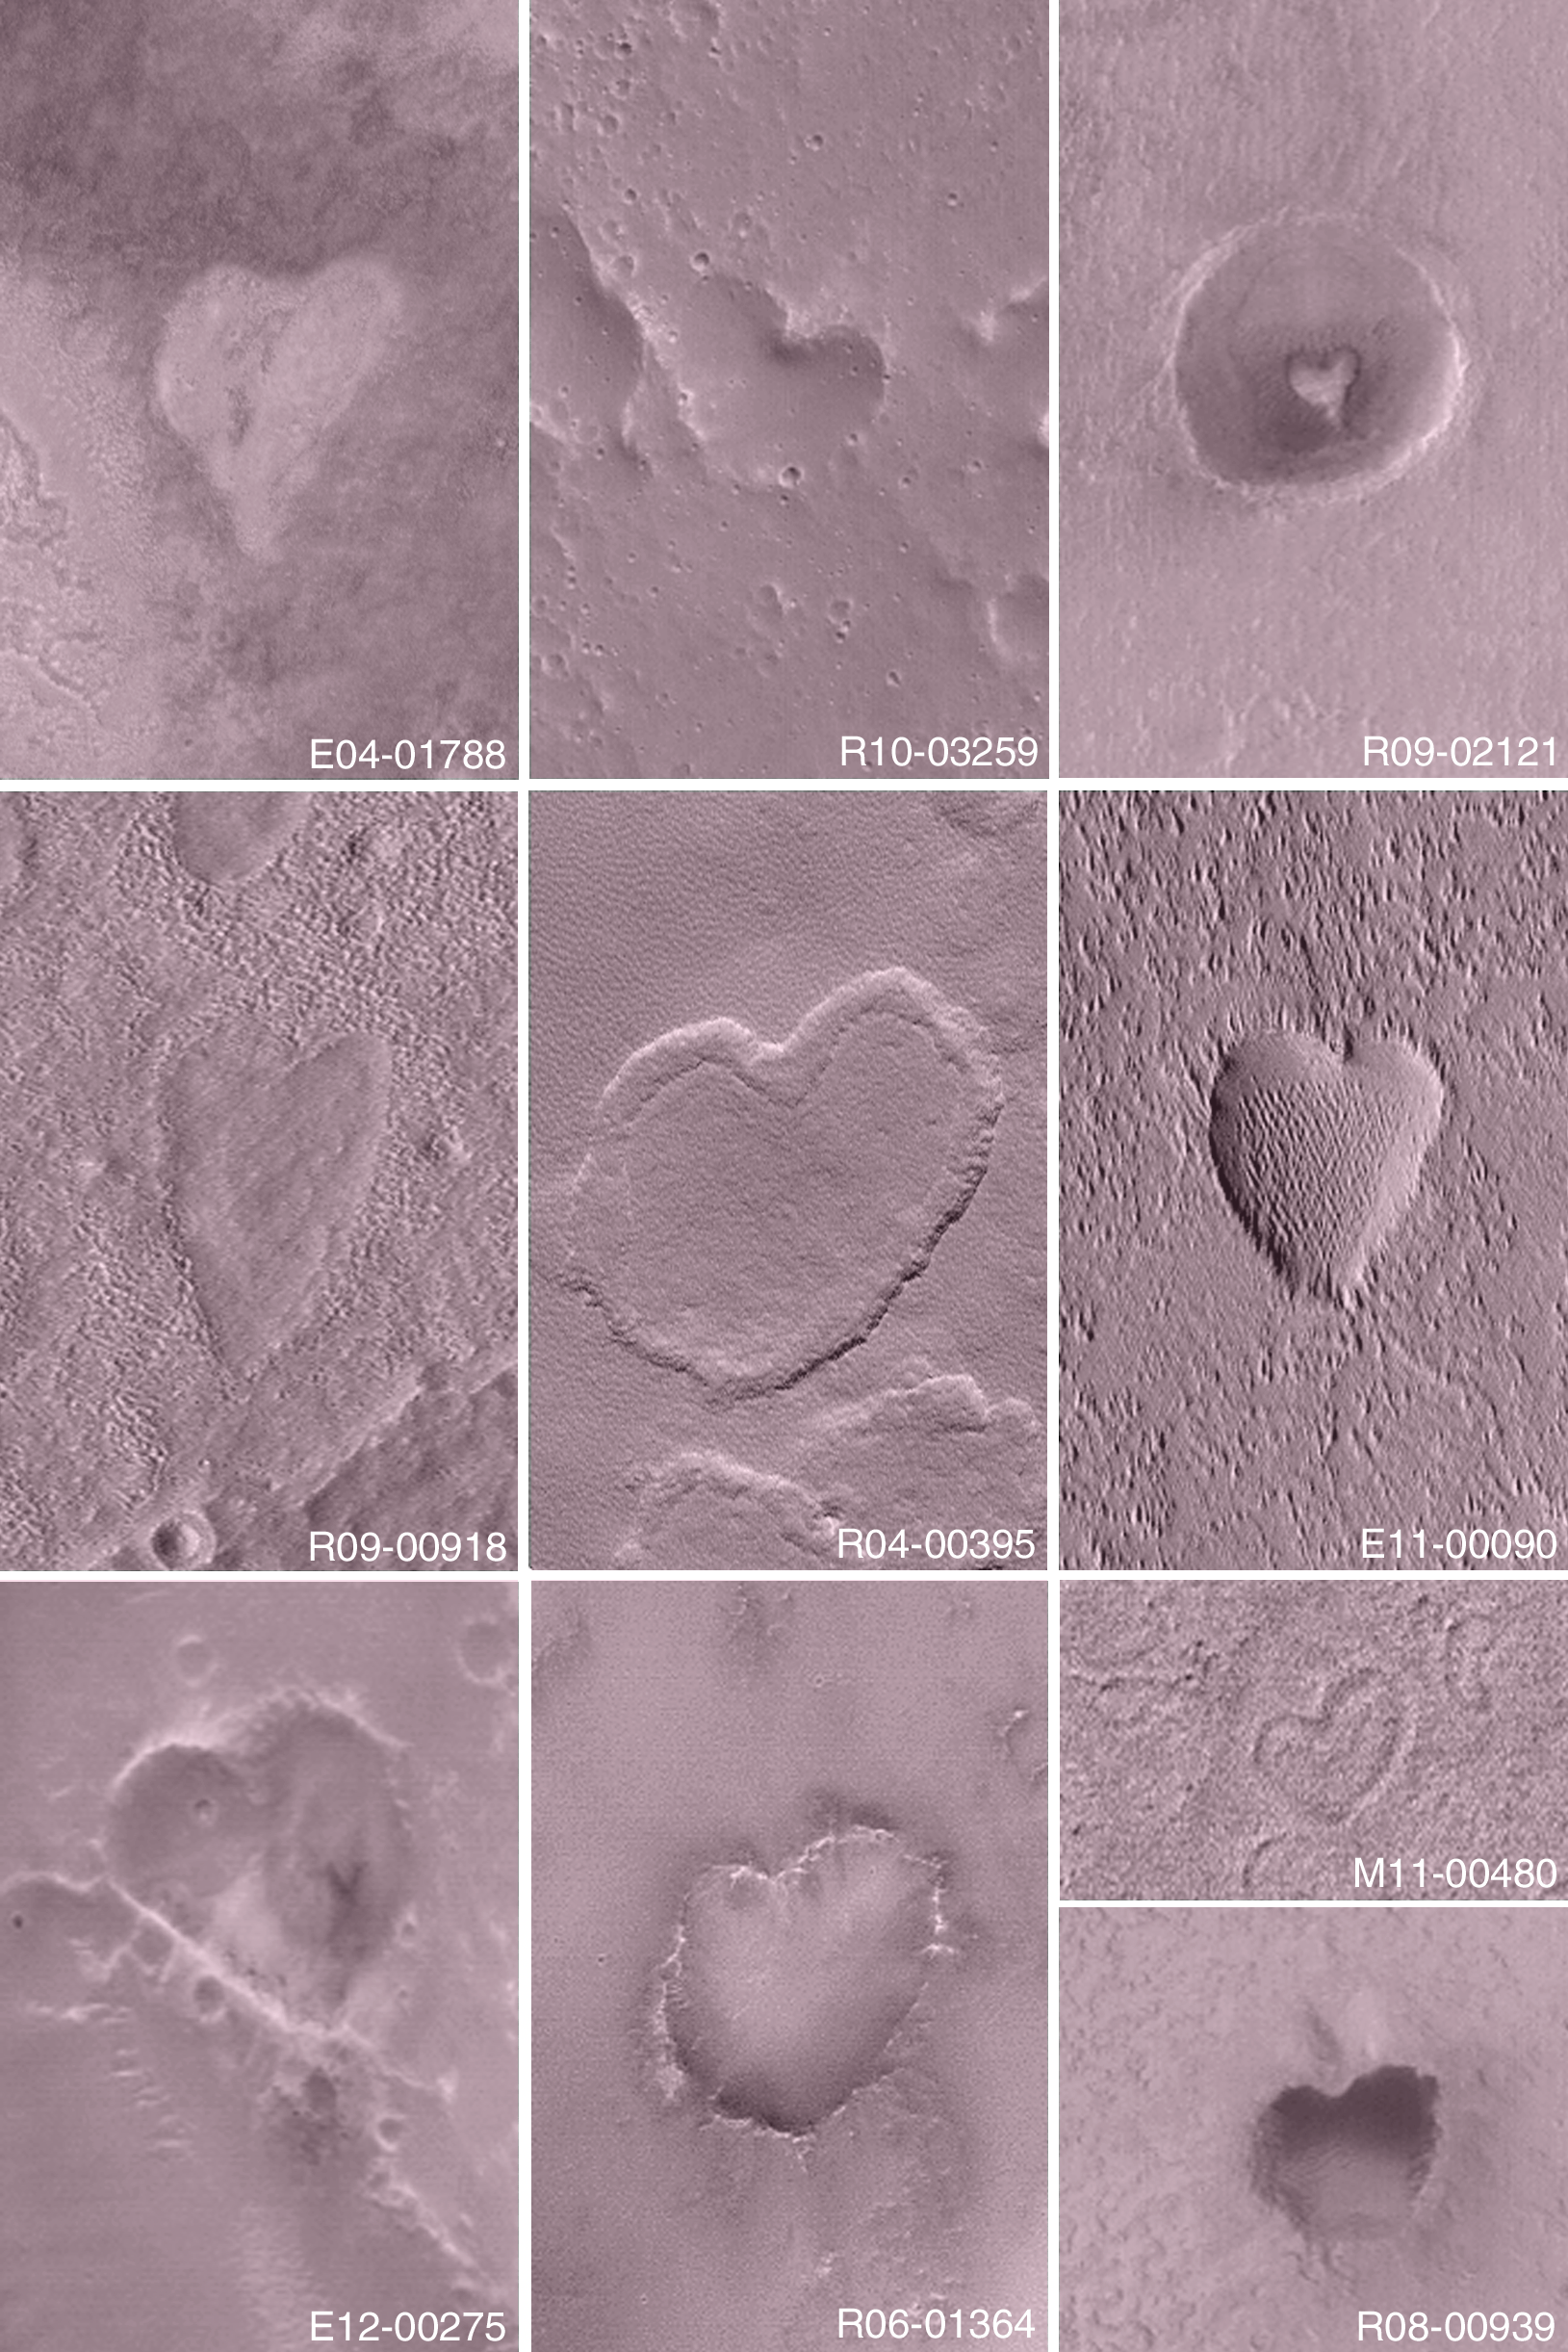

Happy Valentine’s Day 2004

14 February 2004
Happy St. Valentine’s Day from the Mars Global Surveyor (MGS) Mars Orbiter Camera (MOC) team! This collection of images acquired over the past 3 Mars years shows some of the heart-shaped features found on Mars by the MGS MOC.

The heart in E04-01788 is a low mesa located near 46.7°N, 29.0°W, and is about 636 m (2,086 ft) wide. The heart in R10-03259 is a depression located near 22.7°N, 56.6°W, and is about 378 m (1,240 ft) wide. The heart in R09-02121 is a small mesa on a crater floor located near 37.2°S, 324.7°W, and is about 120 m (395 ft) wide. The heart in R09-00918 is a depression located near 35.8°N, 220.5°W, and is about 525 m (1,722 ft) wide. The heart in R04-00395 is a depression in which occurs a low mesa located near 57.5°N, 135.0°W, and is about 1 km (~0.62 mi) wide. The heart in E11-00090 is a depression located near 0.2°N, 119.3°W, and is about 485 m (1,591 ft) wide. The heart in E12-00275 is a depression located near 32.7°S, 139.3°W, and is about 512 m (1,680 ft) wide. The heart in R06-01364 is a depression located near 8.4°S, 345.7°W, and is about 502 m (1,647 ft) wide. The heart in M11-00480 is a depression located near 1.9°N, 186.8°W, and is about 153 m (502 ft) wide. The heart in R08-00939 is a depression located near 12.1°S, 173.5°W, and is about 384 m (1,260 ft) wide.
Other heart-shaped martian landforms were featured in previous MGS MOC image releases:

“From Mars, With Love,” 17 June 1999 PIA01342“Happy Valentine’s Day From Mars!” 11 February 2000 PIA02361

Credit: NASA/JPL/Malin Space Science Systems